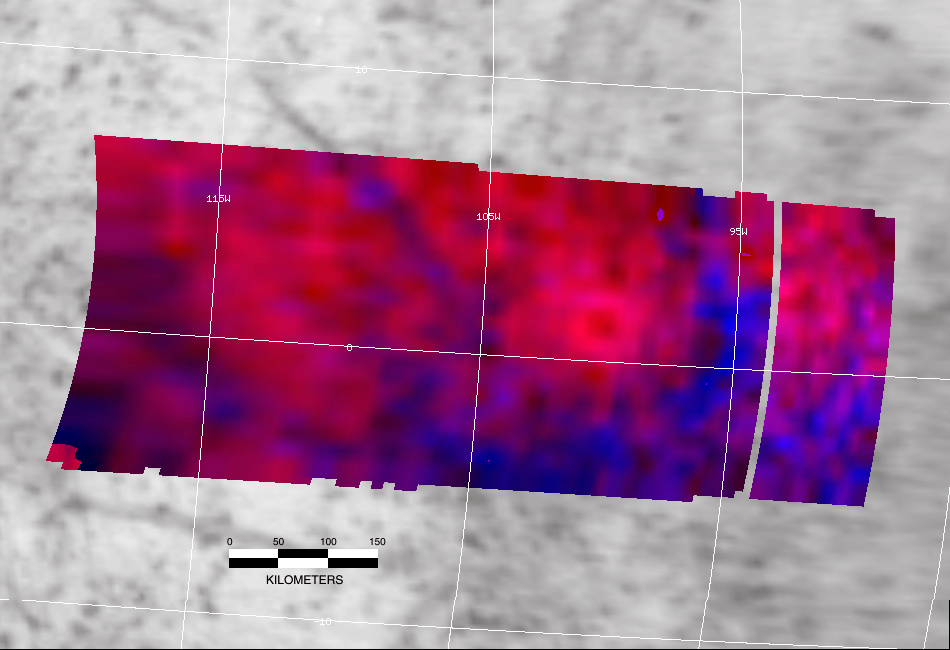

Europa Impact Crater

A newly discovered, city-sized impact crater viewed by NASA’s Galileo spacecraft may shed new light on the nature of the enigmatic icy surface of Jupiter’s moon Europa.

This false-color image reveals the scar of a past major impact of a comet or small asteroid on Europa’s surface. The bright, circular feature at center right has a diameter of about 80 kilometers (50 miles), making it comparable in size to the largest cities on Earth. The area within the outer boundary of the continuous bright ring is about 5,000 square kilometers (nearly 2,000 square miles). The diameter of the darker area within the bright ring is about 29 kilometers (18 miles), which is large enough to contain both the city of San Francisco and New York’s Manhattan Island, side by side.

The brightest reds in this image correspond to surfaces with high proportions of relatively pure water ice, while the blue colors indicate that non-ice materials are also present. The composition of the darker materials is controversial; they may consist of minerals formed by evaporation of salty brines, or they may be rich in sulfuric acid. The bright ring is a blanket of ejecta that consists of icy subsurface material that was blasted out of the crater by the impact, while the darker area in the center may retain some of the materials from the impacting body. Further study may yield new insights about both the nature of the impactor and the surface chemistry of Europa.

Europa’s surface is a question of great interest at present, since an ocean of liquid water may exist beneath the icy crust, possibly providing an environment suitable for life. Geologic investigations of Europa’s surface are underway, and a new spacecraft mission, the Europa Orbiter, is planned.

Impact craters with diameters of 20 kilometers (12 miles) and larger are extremely rare on Europa; as of 1999 only 7 such features were known. The rarity of larger impact craters on Europa lends greater significance to the discovery of this one. Impact crater counts are often employed to estimate the ages of the exposed surfaces of planets and satellites, and the small number of craters found on Europa implies that the surface may be quite young in geological terms. Thus the discovery of this feature may provide additional insights into questions about the age and level of geological activity of Europa’s surface.

Impact craters are expected to form with greater frequency on the “leading” sides of satellites that always turn the same face to their primary planet, in this case, Jupiter. The process is much like the effect of running through a rainstorm. The “apex” of Europa’s leading side is located on the equator at 90 degrees West longitude, only about 10 degrees removed from the feature shown. Europa’s leading side does not receive a continuous bombardment by ionized particles carried along by Jupiter’s rapidly rotating magnetosphere (as is the case for the trailing side), which may allow greater preservation of the chemical signatures of the impacting object.

To the east of the bright ring-like feature are two, or perhaps three, similar but less well-defined quasi-circular features, raising the possibility that this crater is one member of a catena, or chain of craters. This would lend still greater interest to this area as a potential target for focused investigations by later missions such as the Europa Orbiter.

The near-infrared mapping spectrometer on board Galileo obtained this image on May 31, 1998, during that spacecraft’s 15th orbital encounter with Europa. The image data was returned to Earth in several segments during both the 15th and the 16th orbital periods. Merging and processing of the full data set was accomplished in 1999. Analysis and interpretation are ongoing.

Galileo has been orbiting Jupiter and its moons since December 1995. Its primary mission ended in December 1997, and after that Galileo successfully completed a two-year extended mission. The spacecraft is in the midst of yet another extended journey called the Galileo Millennium Mission.

Credit: NASA/JPL